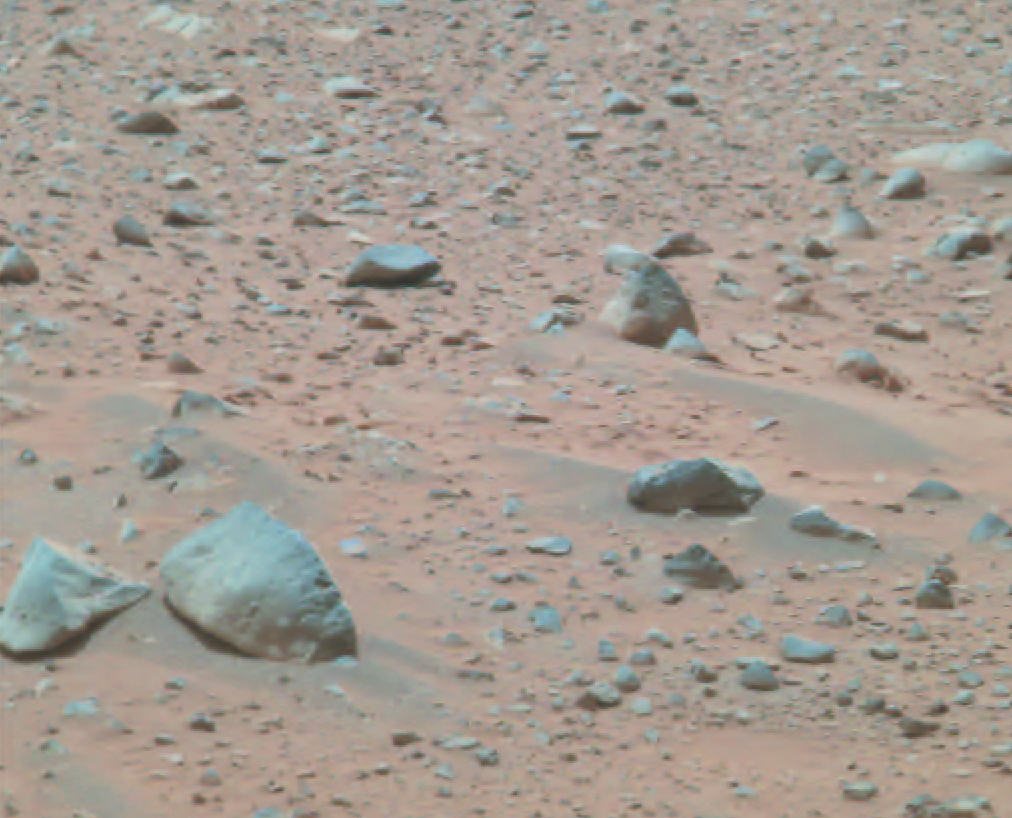

Ripples or Dunes?

This approximate true-color image taken by the Mars Exploration Rover Spirit’s panoramic camera shows the windblown waves of soil that characterize the rocky surface of Gusev Crater, Mars. Scientists were puzzled about whether these geologic features were “ripples” or “dunes.” Ripples are shaped by gentle winds that deposit coarse grains on the tops or crests of the waves. Dunes are carved by faster winds and contain a more uniform distribution of material. Images taken of these features by the rover’s microscopic imager on the 41st martian sol, or day, of the rover’s mission revealed their identity to be ripples. This information helps scientists better understand the winds that shape the landscape of Mars. This image was taken early in Spirit’s mission.

This diagram illustrates how windblown sediments travel. There are three basic types of particles that undergo different motions depending on their size. These particles are dust, sand and coarse sand, and their sizes approximate flour, sugar, and ball bearings, respectively. Sand particles move along the “saltation” path, hitting the surface downwind. When the sand hits the surface, it sends dust into the atmosphere and gives coarse sand a little shove. Mars Exploration Rover scientists are studying the distribution of material on the surface of Mars to better understand how winds shaped the landscape.

Credit: NASA/JPL/Cornell